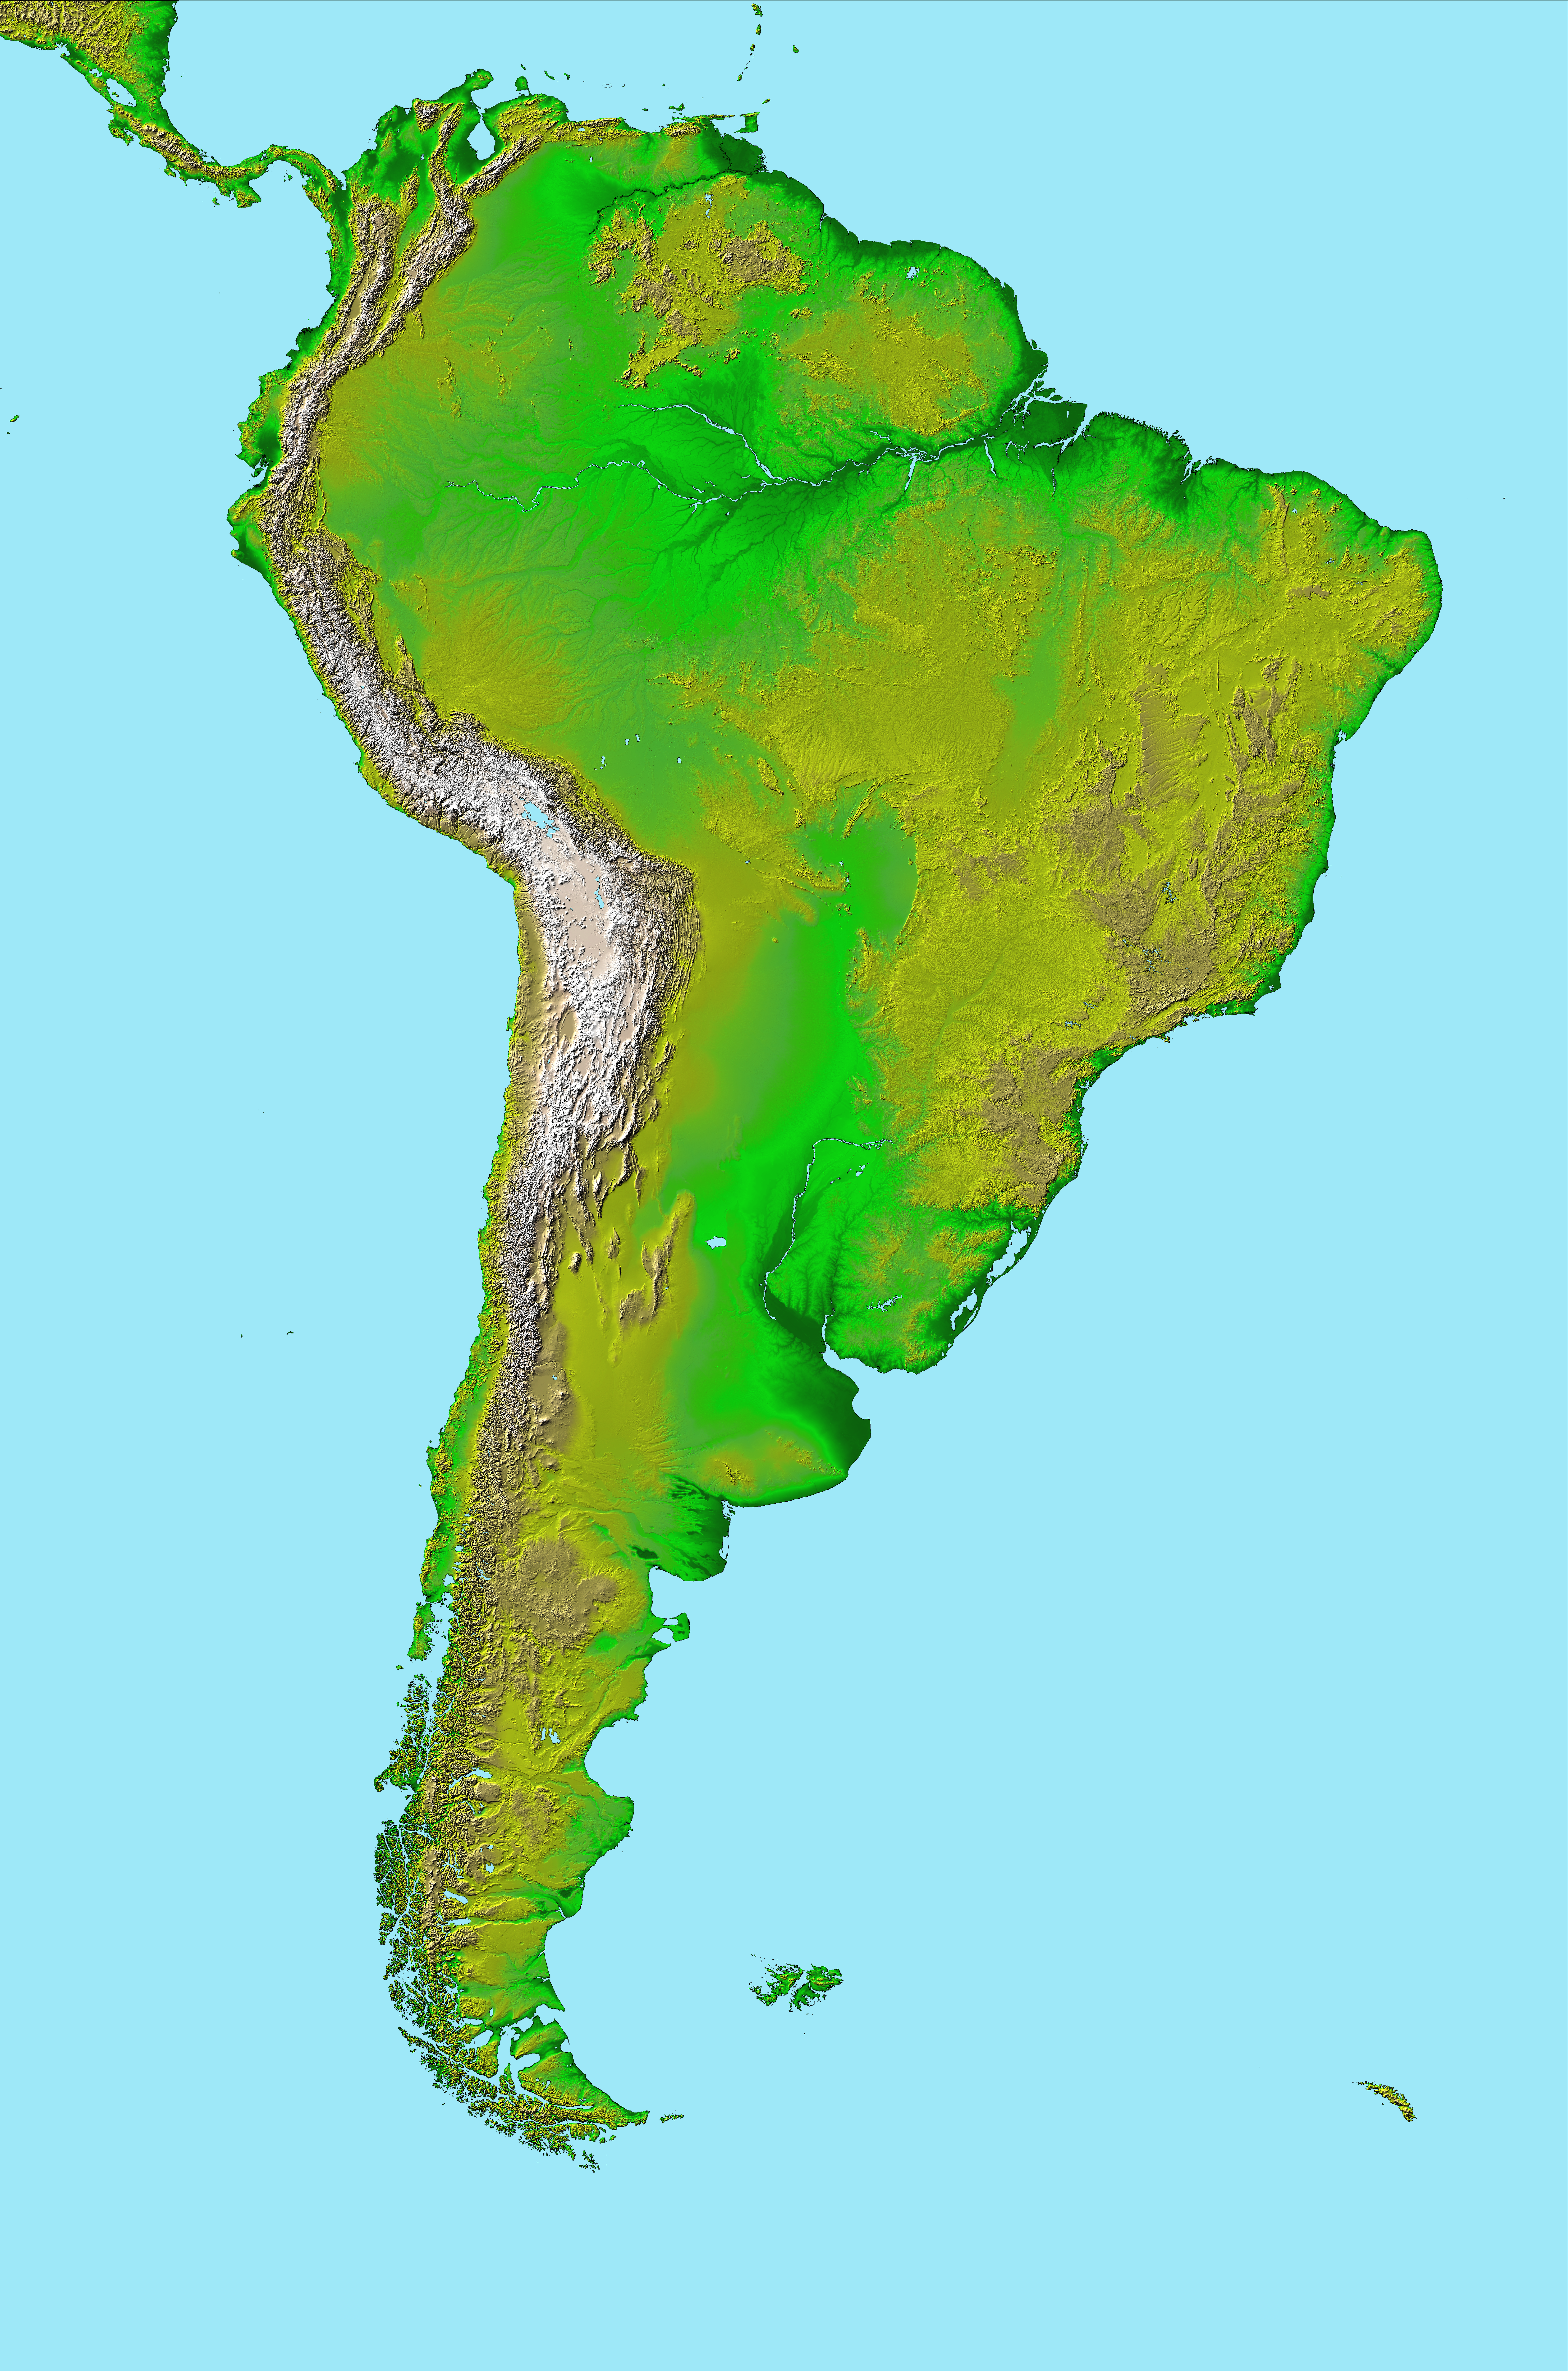

South America, Shaded Relief and Colored Height

This image of South America was generated with data from the Shuttle Radar Topography Mission (SRTM). For this broad view the resolution of the data was first reduced to 30 arcseconds (about 928 meters north-south but variable east-west), matching the best previously existing global digital topographic data set called GTOPO30. The data were then resampled to a Mercator projection with approximately square pixels (about one kilometer, or 0.6 miles, on each side). Even at this decreased resolution the variety of landforms comprising the South American continent is readily apparent.

Topographic relief in South America is dominated by the Andes Mountains, which extend all along the Pacific Coast. These mountains are created primarily by the convergence of the Nazca and South American tectonic plates. The Nazca Plate, which underlies the eastern Pacific Ocean, slides under western South America resulting in crustal thickening, uplift, and volcanism. Another zone of plate convergence occurs along the northwestern coast of South America where the Caribbean Plate also slides under the South American Plate and forms the northeastern extension of the Andes Mountains.

East of the Andes, much of northern South America drains into the Amazon River, the world’s largest river in terms of both watershed area and flow volume. Topographic relief is very low in much of the Amazon Basin but SRTM data provide an excellent detailed look at the basin’s three-dimensional drainage pattern, including the geologic structural trough (syncline) that hosts the eastern river channel.

North of the Amazon, the Guiana Highlands commonly stand in sharp contrast to the surrounding lowlands, indeed hosting the world’s tallest waterfall, Angel Falls (979 meters or 3212 feet). Folded and fractured bedrock structures are distinctive in the topographic pattern.

South of the Amazon, the Brazilian Highlands show a mix of landforms, including some broad areas of consistent topographic patterns that indicate the occurrence of simple erosional processes acting upon fairly uniform bedrock. Very smooth plateaus here are remnants of landforms most likely developed under geologic and environmental conditions much different than those present today. Fractures paralleling the coast are likely related to the opening of the Atlantic Ocean as South America drifted away from Africa, starting about 130 million years ago.

To the southwest, broad lowlands host the Gran Chaco and Pampas regions. The depositional Gran Chaco drainages run almost exclusively from west to east from the Andes Mountains to the western edge of the Brazilian Highlands as a result of the much greater sediment supply from the Andes. Geologic processes on the Pampas are much more diverse, with stream erosion, stream deposition, subsidence, and wind processes all evident, even at the one-kilometer resolution shown here.

Further south, Patagonia also displays these geologic processes plus more prominent volcanic features, including bumpy mesas, which are lava plateaus with small (and some large) volcanic cones. At its southern tip South America breaks into islands that include Tierra del Fuego and the Straits of Magellan.

Two visualization methods were combined to produce the image: shading and color coding of topographic height. The shade image was derived by computing topographic slope in the northwest-southeast direction, so that northwest slopes appear bright and southeast slopes appear dark. Color coding is directly related to topographic height, with green at the lower elevations, rising through yellow and tan, to white at the highest elevations.

Elevation data used in this image were acquired by the Shuttle Radar Topography Mission aboard the Space Shuttle Endeavour, launched on Feb. 11, 2000. SRTM used the same radar instrument that comprised the Spaceborne Imaging Radar-C/X-Band Synthetic Aperture Radar (SIR-C/X-SAR) that flew twice on the Space Shuttle Endeavour in 1994. SRTM was designed to collect 3-D measurements of the Earth’s surface. To collect the 3-D data, engineers added a 60-meter (approximately 200-foot) mast, installed additional C-band and X-band antennas, and improved tracking and navigation devices. The mission is a cooperative project between NASA, the National Imagery and Mapping Agency (NIMA) of the U.S. Department of Defense and the German and Italian space agencies. It is managed by NASA’s Jet Propulsion Laboratory, Pasadena, Calif., for NASA’s Earth Science Enterprise, Washington, D.C.

Location: 15 degrees North to 60 degrees South latitude, 30 to 90 degrees West longitude
Orientation: North toward the top, Mercator projection
Image Data: shaded and colored SRTM elevation model
Original Data Resolution: SRTM 1 arcsecond (about 30 meters or 98 feet)
Date Acquired: February 2000

Credit: NASA/JPL/NIMA